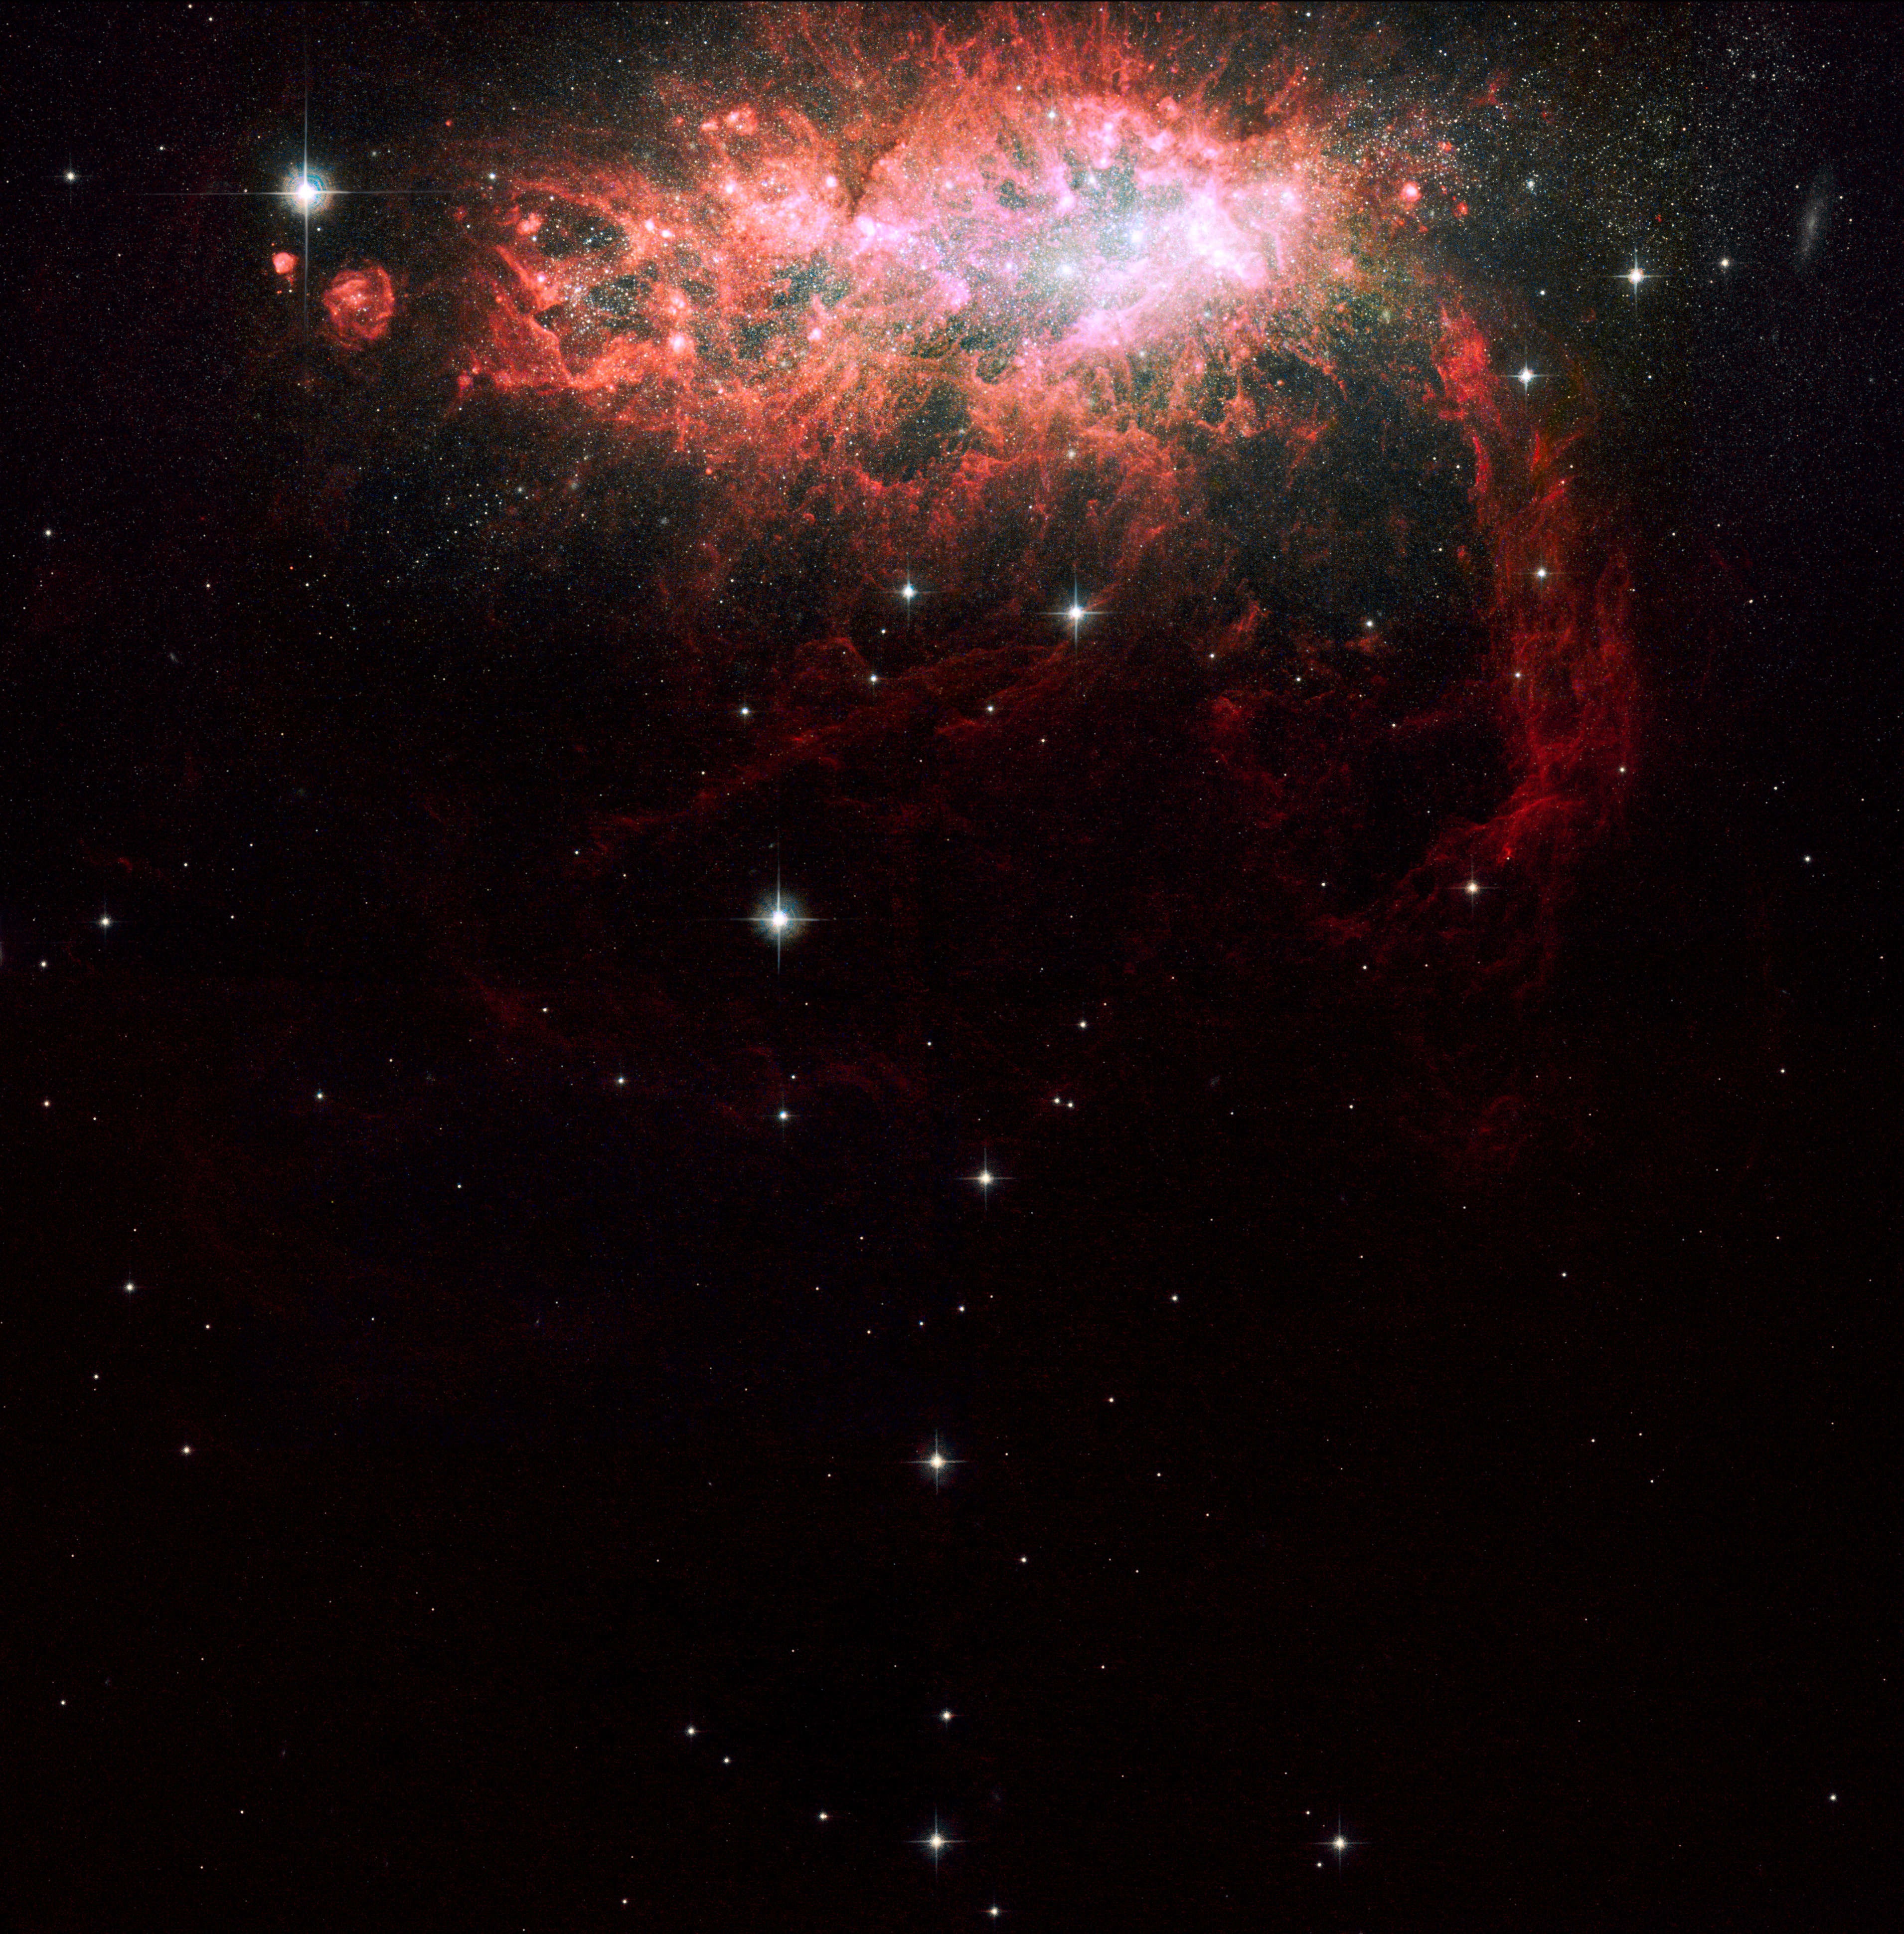

Large-Field Hubble Image of Starburst Galaxy NGC 1569

NASA's Hubble Space Telescope has imaged one of the most active galaxies in our local neighborhood. NGC 1569, sparkles with the light from millions of newly formed young stars. At the nucleus of the starburst galaxy is a grouping of three giant star clusters, each containing more than a million stars. The clusters reside in a large, central cavity. The gas in the cavity has been blown out by the multitude of massive, young stars that already exploded as supernovae. NGC 1569 is located 11 million light-years from Earth in the constellation Camelopardalis. Hubble's Wide Field Planetary Camera 2 and Advanced Camera for Surveys made the observations of NGC 1569 in September 1999, November 2006, and January 2007. This image shows the full region that was imaged by both detectors.

Credit: NASA, ESA, the Hubble Heritage Team (STScI/AURA), and A. Aloisi (STScI/ESA)